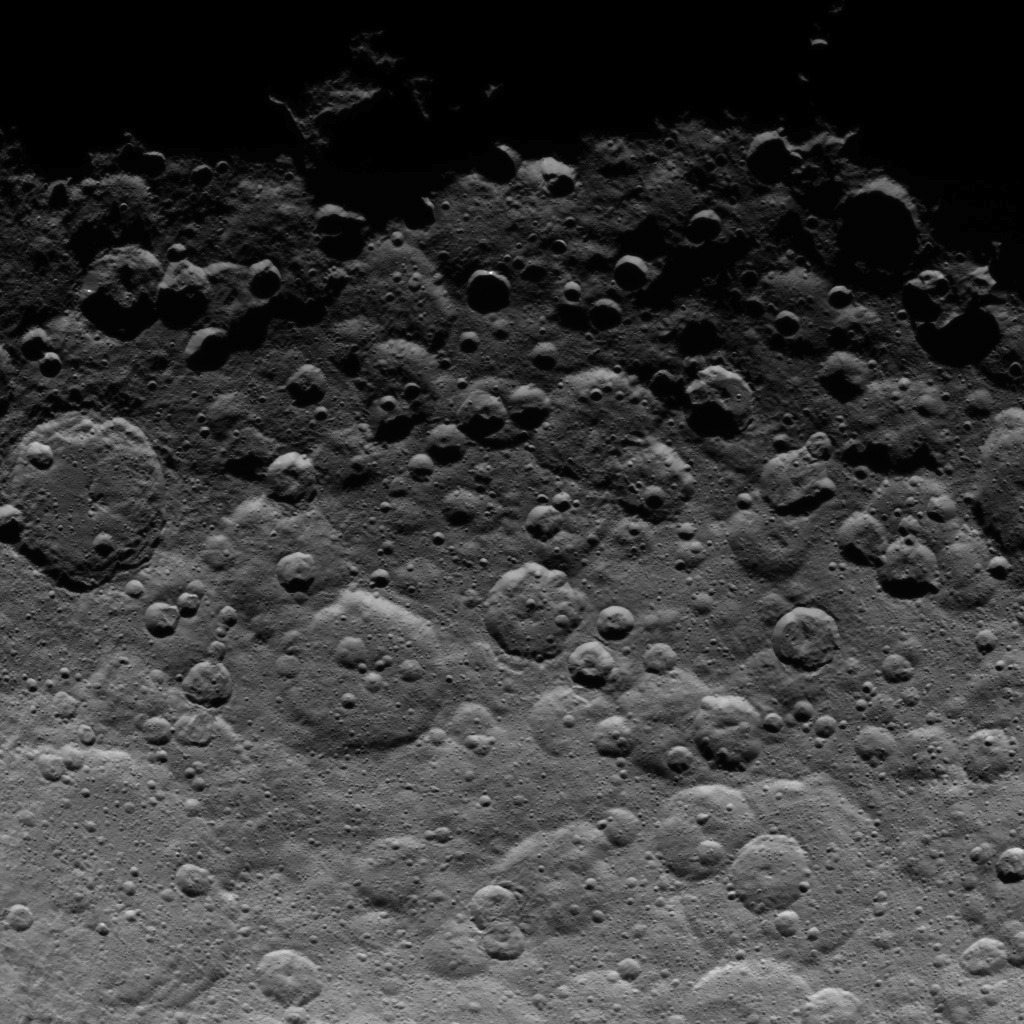

Dawn Survey Orbit Image 38

This image, taken by NASA’s Dawn spacecraft, shows cratered terrain near the day-night line, called the terminator, on dwarf planet Ceres. The image, with a resolution of 1,400 feet (410 meters) per pixel, was taken at an altitude of 2,700 miles (4,400 kilometers) on June 24, 2015.

Dawn’s mission is managed by JPL for NASA’s Science Mission Directorate in Washington. Dawn is a project of the directorate’s Discovery Program, managed by NASA’s Marshall Space Flight Center in Huntsville, Alabama. UCLA is responsible for overall Dawn mission science. Orbital ATK, Inc., in Dulles, Virginia, designed and built the spacecraft. The German Aerospace Center, the Max Planck Institute for Solar System Research, the Italian Space Agency and the Italian National Astrophysical Institute are international partners on the mission team.

Credit: NASA/JPL-Caltech/UCLA/MPS/DLR/IDA